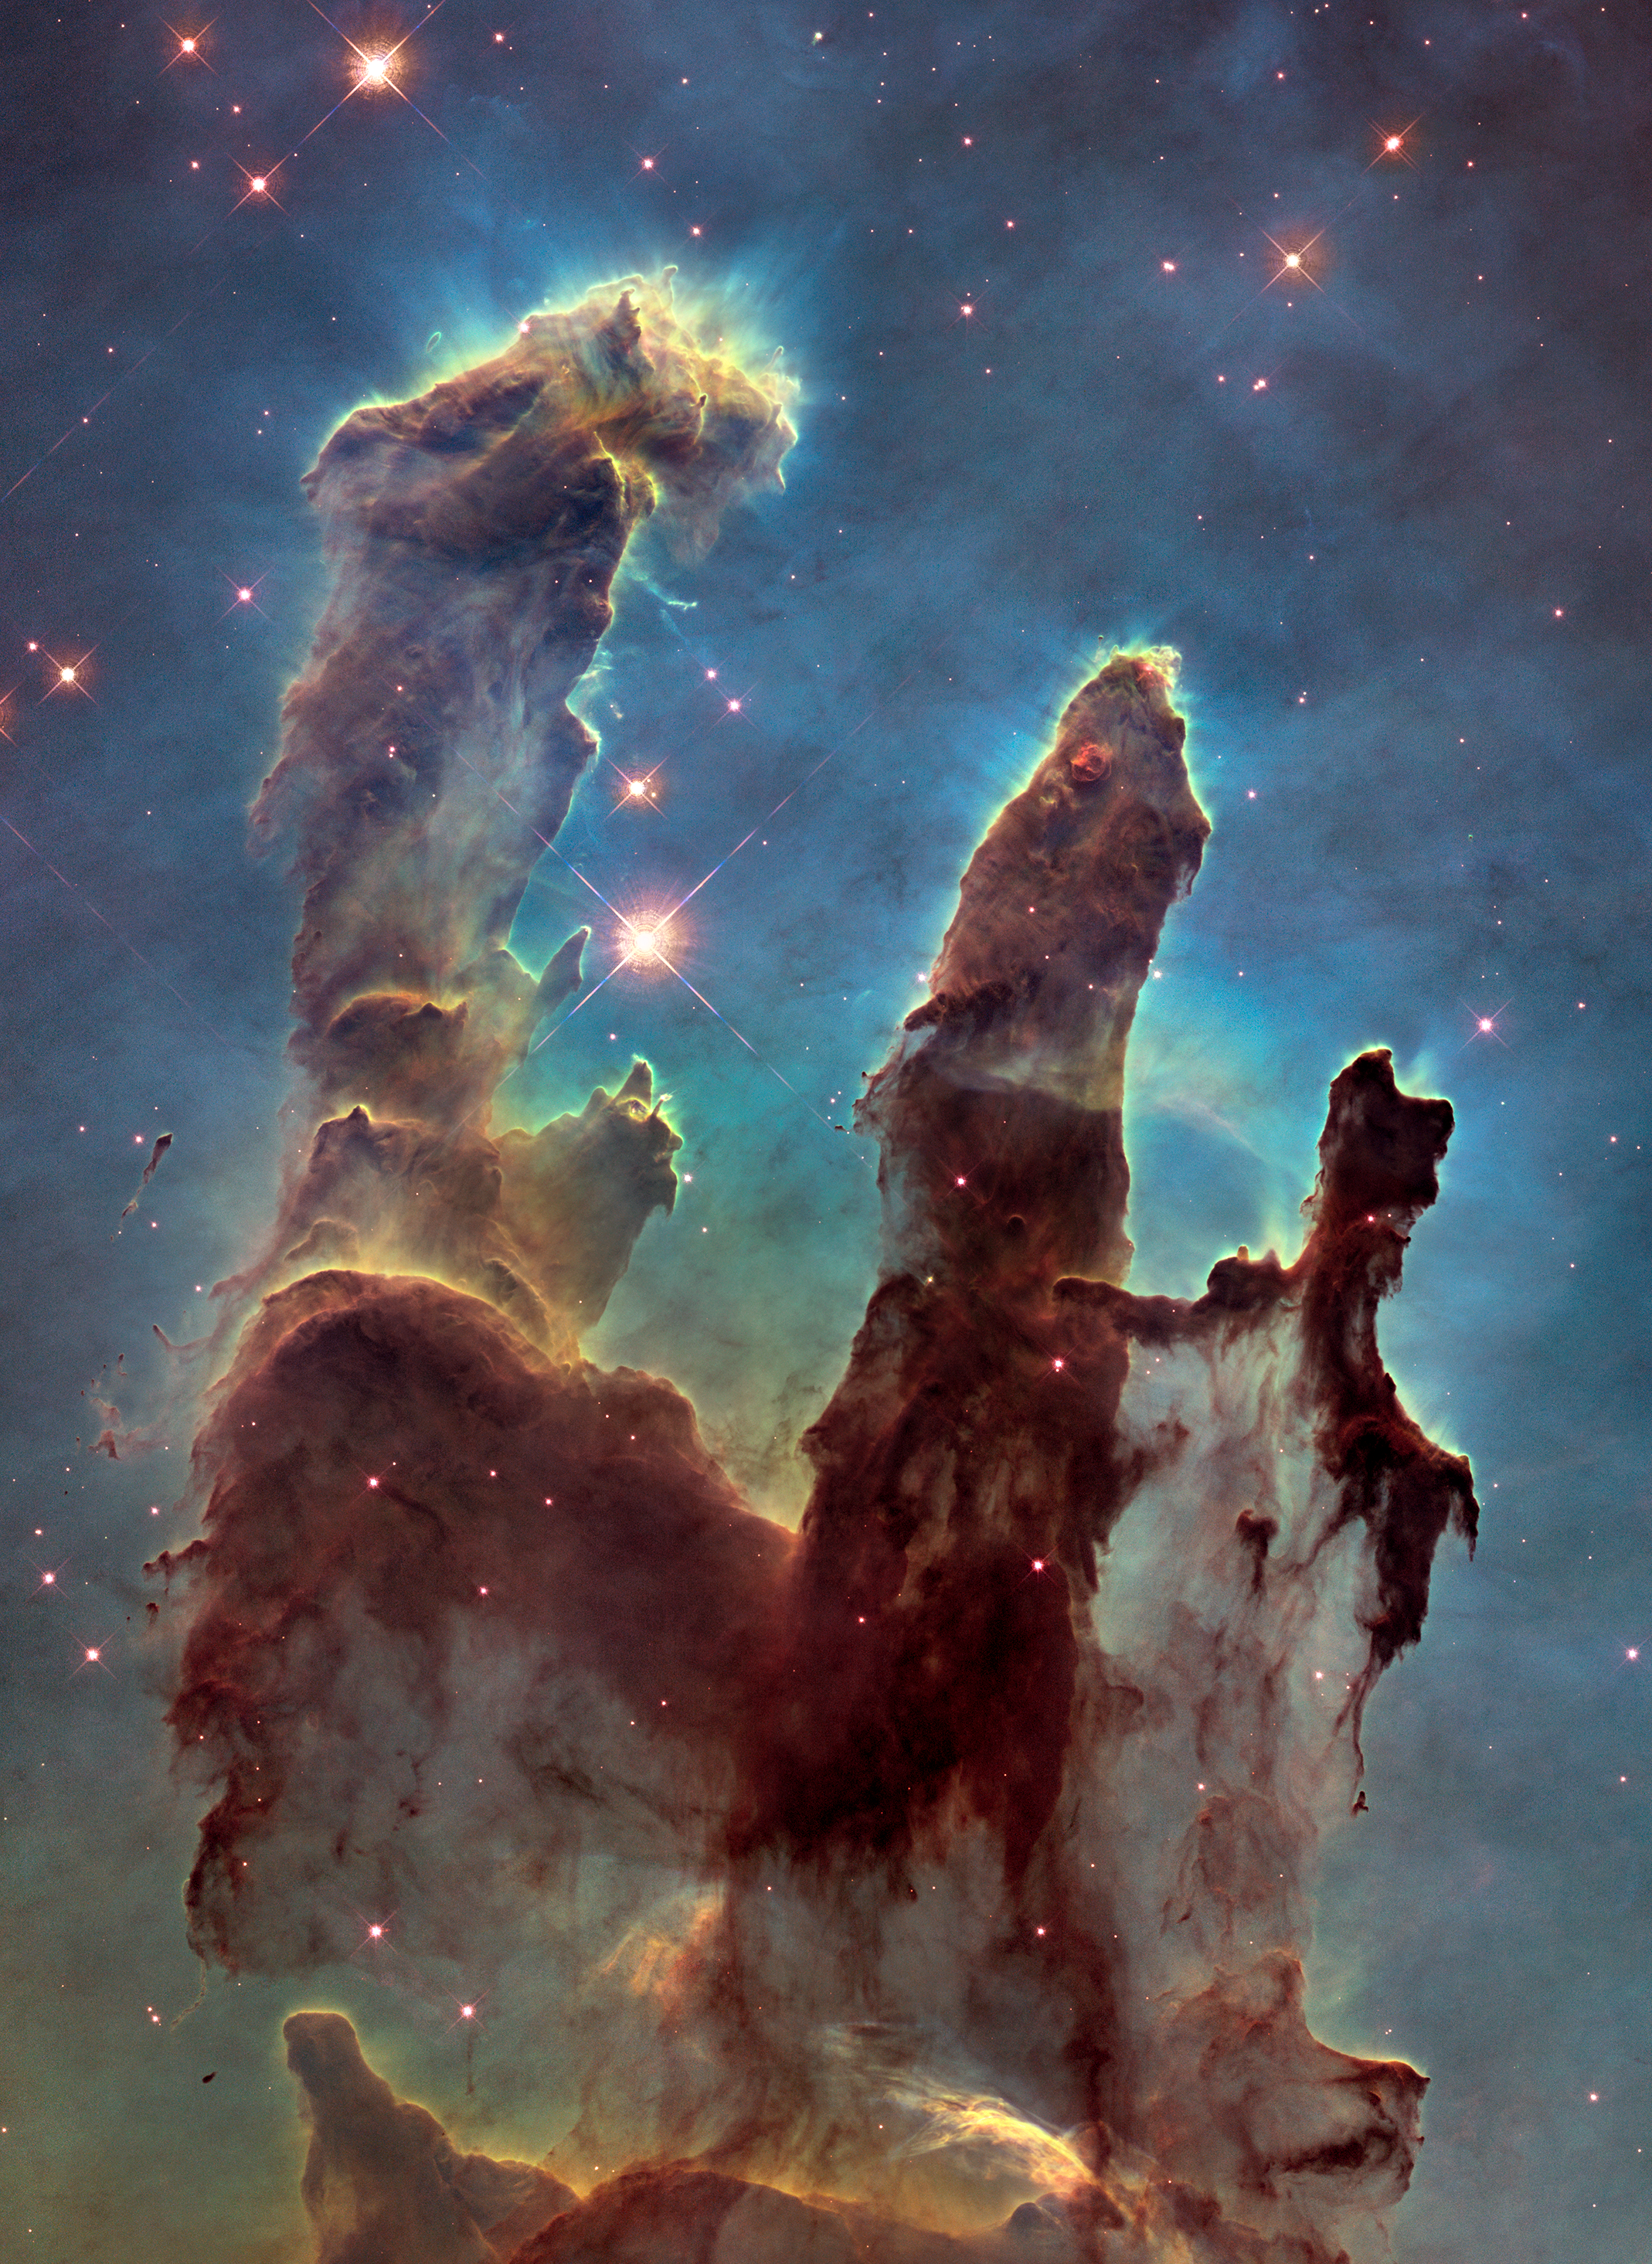

2014 Hubble WFC3/UVIS Image of M16 (Cropped)

NASA's Hubble Space Telescope has revisited the famous Pillars of Creation, revealing a sharper and wider view of the structures in this visible-light image.

Astronomers combined several Hubble exposures to assemble the wider view. The towering pillars about are 5 light-years tall. The new image was taken with Hubble's versatile and sharp-eyed Wide Field Camera 3.

The pillars are bathed in blistering ultraviolet light from a grouping of young, massive stars located off the top of the image. Streamers of gas can be seen bleeding off the pillars as the intense radiation heats and evaporates it into space. Denser regions of the pillars are shadowing material beneath them from the powerful radiation. Stars are being born deep inside the pillars, which are made of cold hydrogen gas laced with dust. The pillars are part of a small region of the Eagle Nebula, a vast star-forming region 6,500 light-years from Earth.

The colors in the image highlight emission from several chemical elements. Oxygen emission is blue, sulfur is orange, and hydrogen and nitrogen are green.

Credit: NASA, ESA, and the Hubble Heritage Team (STScI/AURA)